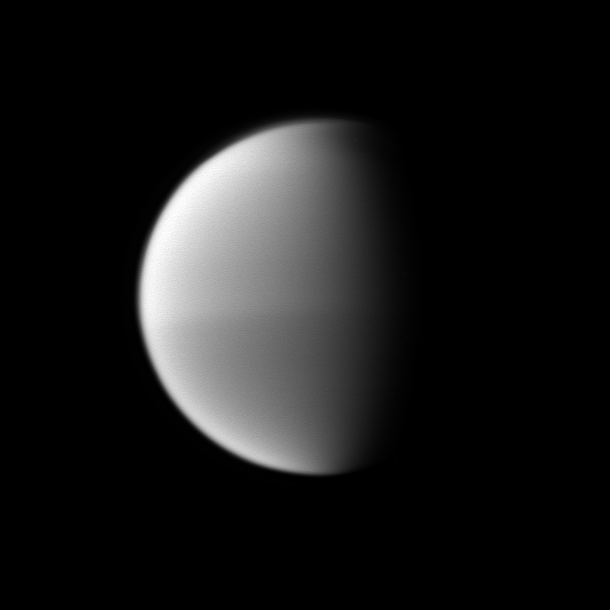

Halving Titan

Titan’s seasonal hemispheric dichotomy is chronicled in black and white, with the moon’s northern half appearing slightly lighter than the dark southern half.

See PIA11603 to learn more about this change on Titan. This view looks toward the Saturn-facing side of Titan (5,150 kilometers, or 3,200 miles across). North on Titan is up.

The image was taken with the Cassini spacecraft narrow-angle camera on Oct. 16, 2009 using a spectral filter sensitive to wavelengths of near-infrared light centered at 889 nanometers. The view was obtained at a distance of approximately 2.6 million kilometers (1.6 million miles) from Titan and at a Sun-Titan-spacecraft, or phase, angle of 71 degrees. Image scale is 16 kilometers (10 miles) per pixel.

The Cassini-Huygens mission is a cooperative project of NASA, the European Space Agency and the Italian Space Agency. The Jet Propulsion Laboratory, a division of the California Institute of Technology in Pasadena, manages the mission for NASA’s Science Mission Directorate, Washington, D.C. The Cassini orbiter and its two onboard cameras were designed, developed and assembled at JPL. The imaging operations center is based at the Space Science Institute in Boulder, Colo.

Credit: NASA/JPL/Space Science Institute